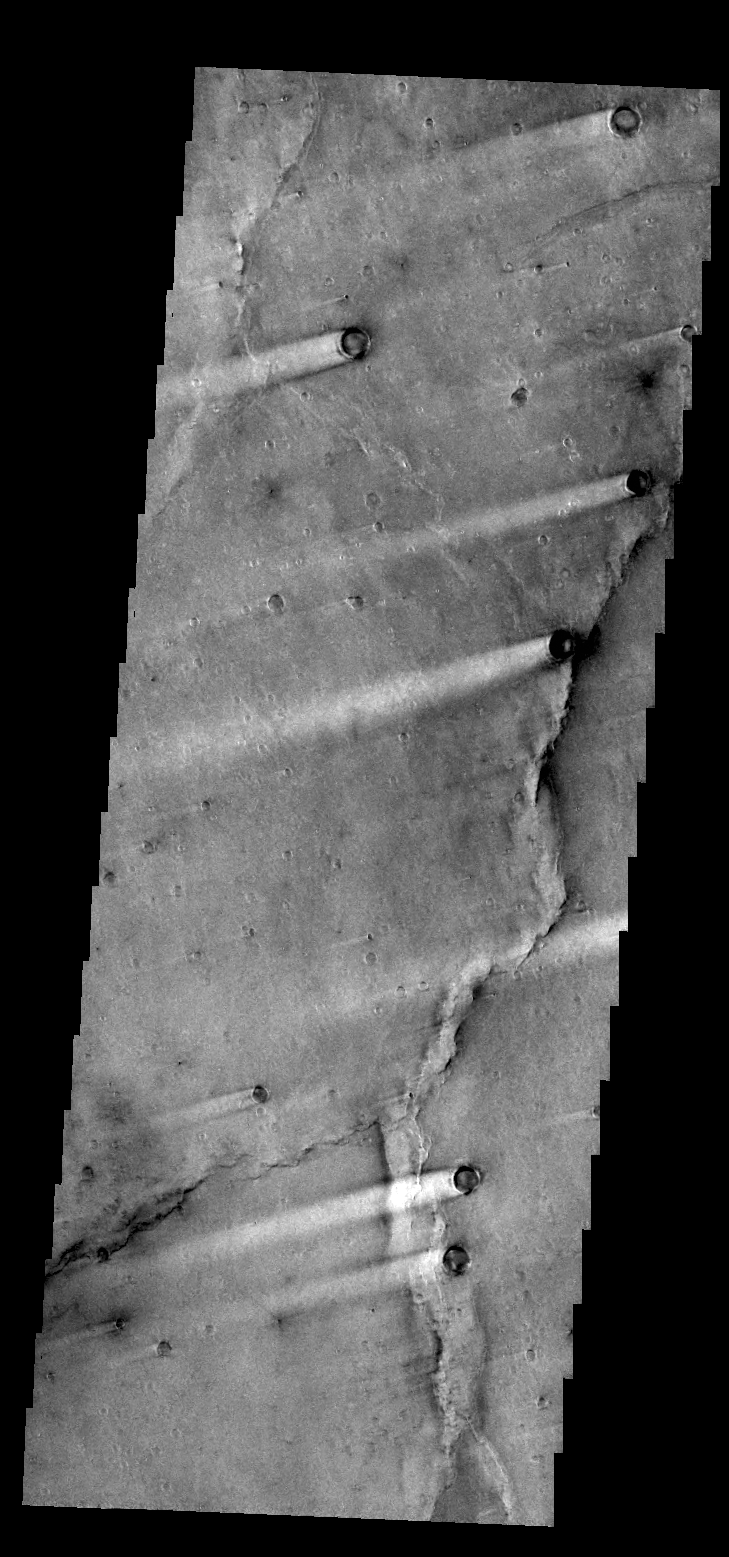

Syrtis Major Windstreaks

The windstreaks in today’s VIS image are located in Syrtis Major Planum between Nili and Meroe Paterae.

Credit: NASA/JPL/ASU